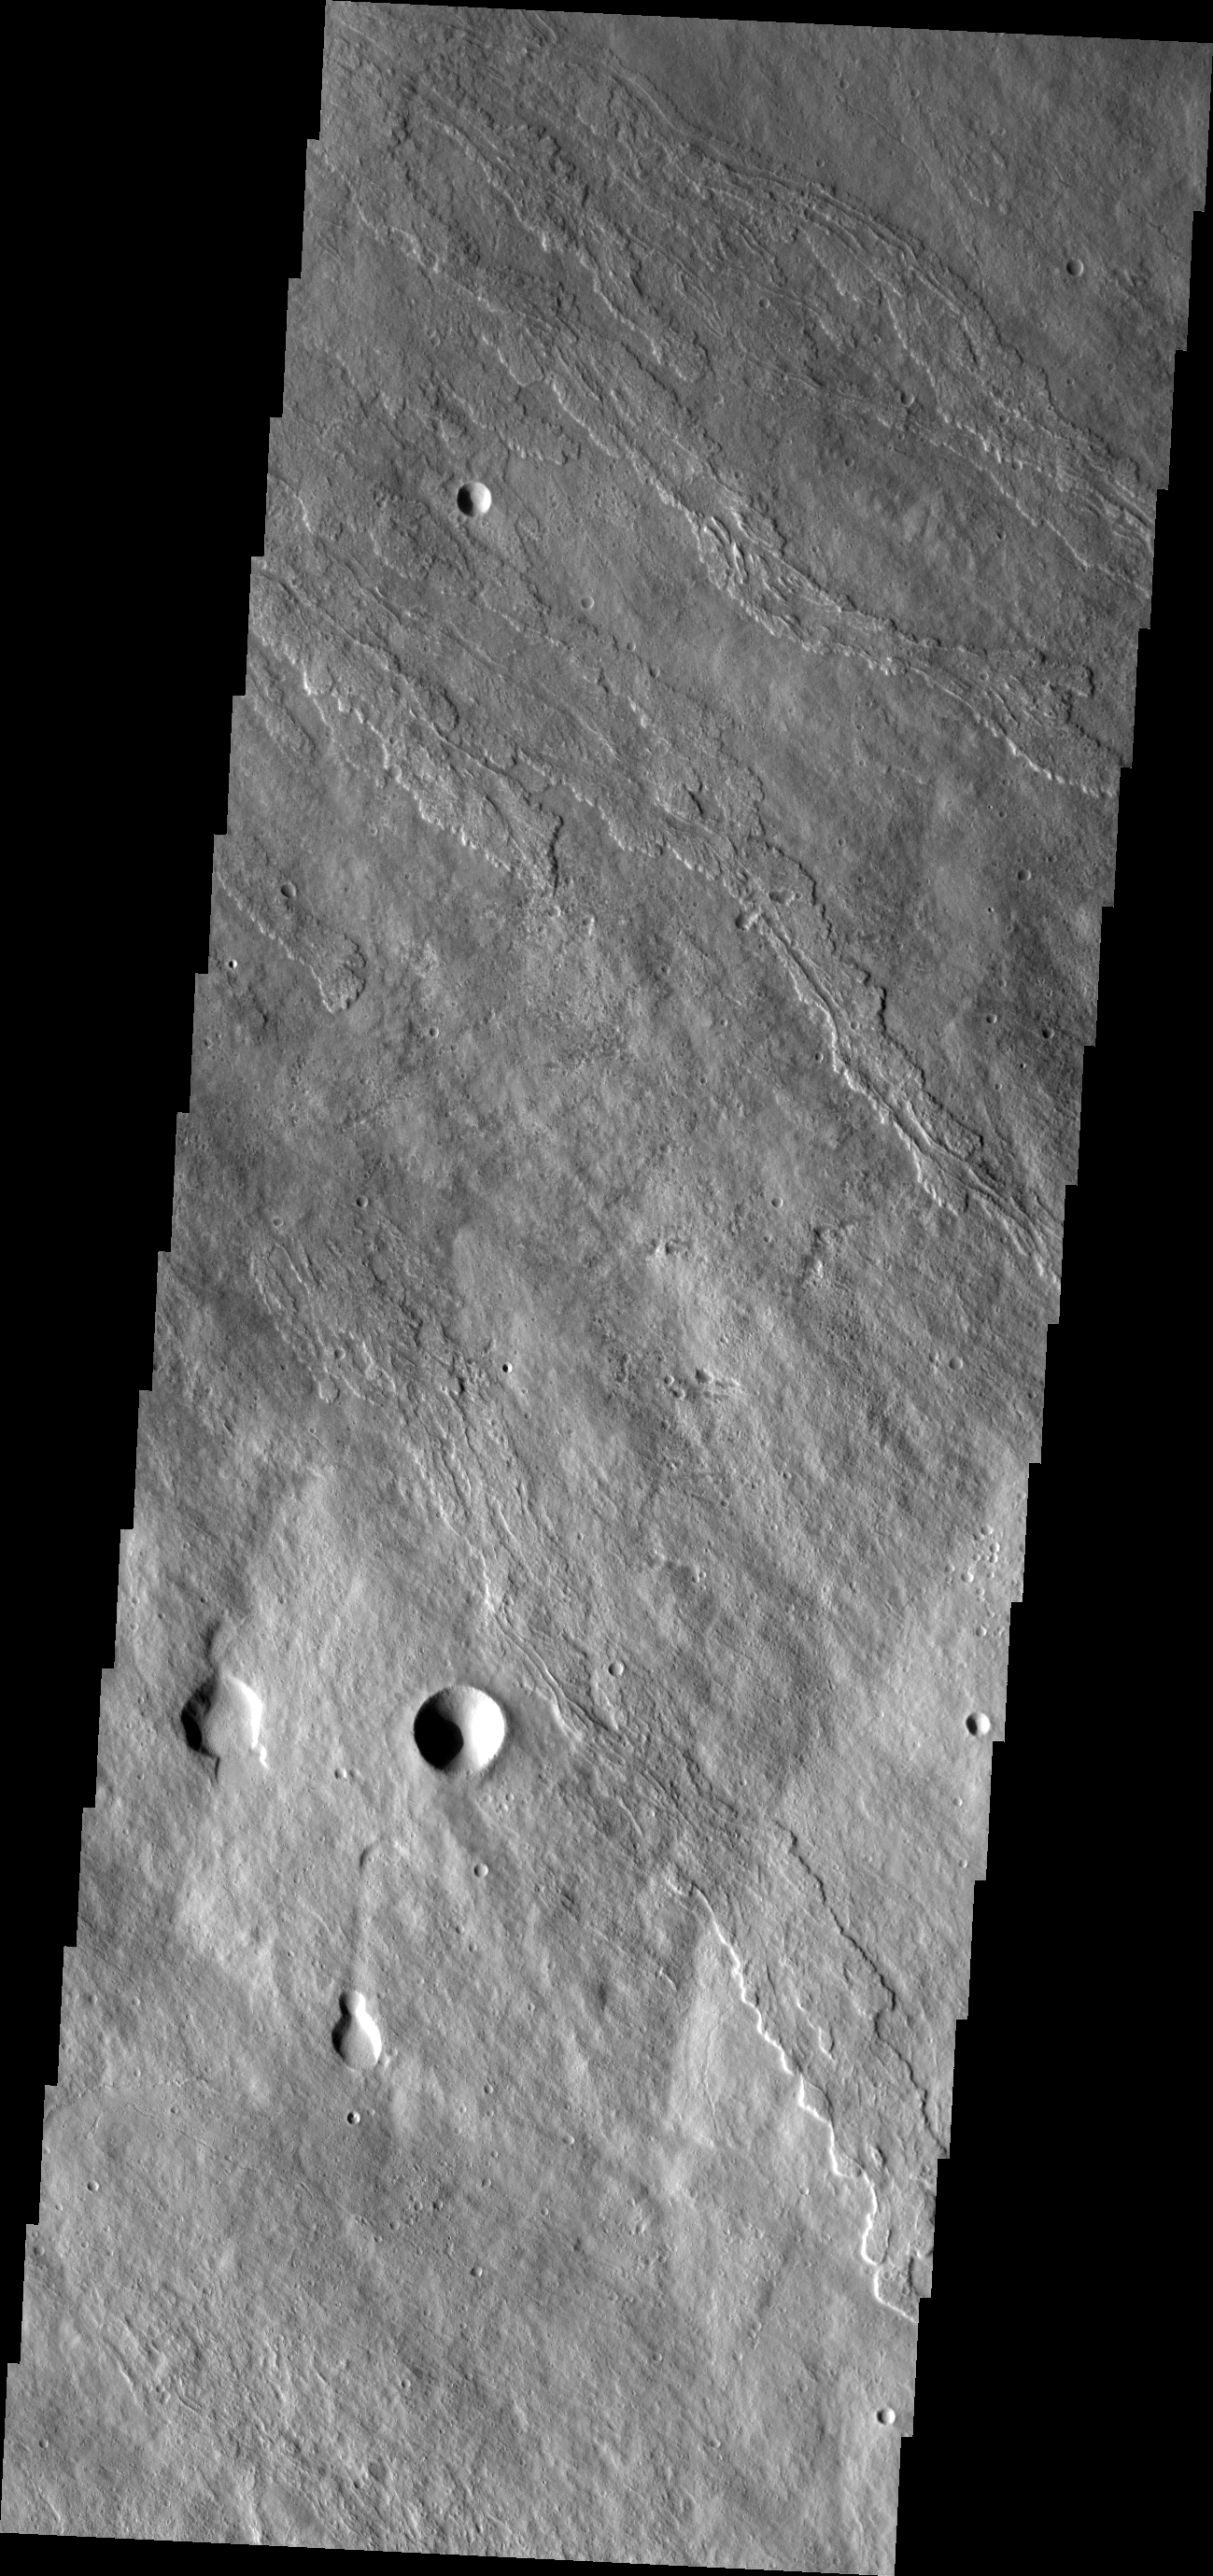

Investigating Mars: Ascraeus Mons

This image of the flank of Ascraeus Mons shows several individual flows where the sides are higher than the center. These are called leveed flows, as the outer margin acts as a levee containing the flow as it continues downslope. Levees grow as the flow margins start to cool. The hotter liquid lava continues as long as the source flows.

The Odyssey spacecraft has spent over 15 years in orbit around Mars, circling the planet more than 69000 times. It holds the record for longest working spacecraft at Mars. THEMIS, the IR/VIS camera system, has collected data for the entire mission and provides images covering all seasons and lighting conditions. Over the years many features of interest have received repeated imaging, building up a suite of images covering the entire feature. From the deepest chasma to the tallest volcano, individual dunes inside craters and dune fields that encircle the north pole, channels carved by water and lava, and a variety of other feature, THEMIS has imaged them all. For the next several months the image of the day will focus on the Tharsis volcanoes, the various chasmata of Valles Marineris, and the major dunes fields. We hope you enjoy these images!

Credit: NASA/JPL-Caltech/ASU